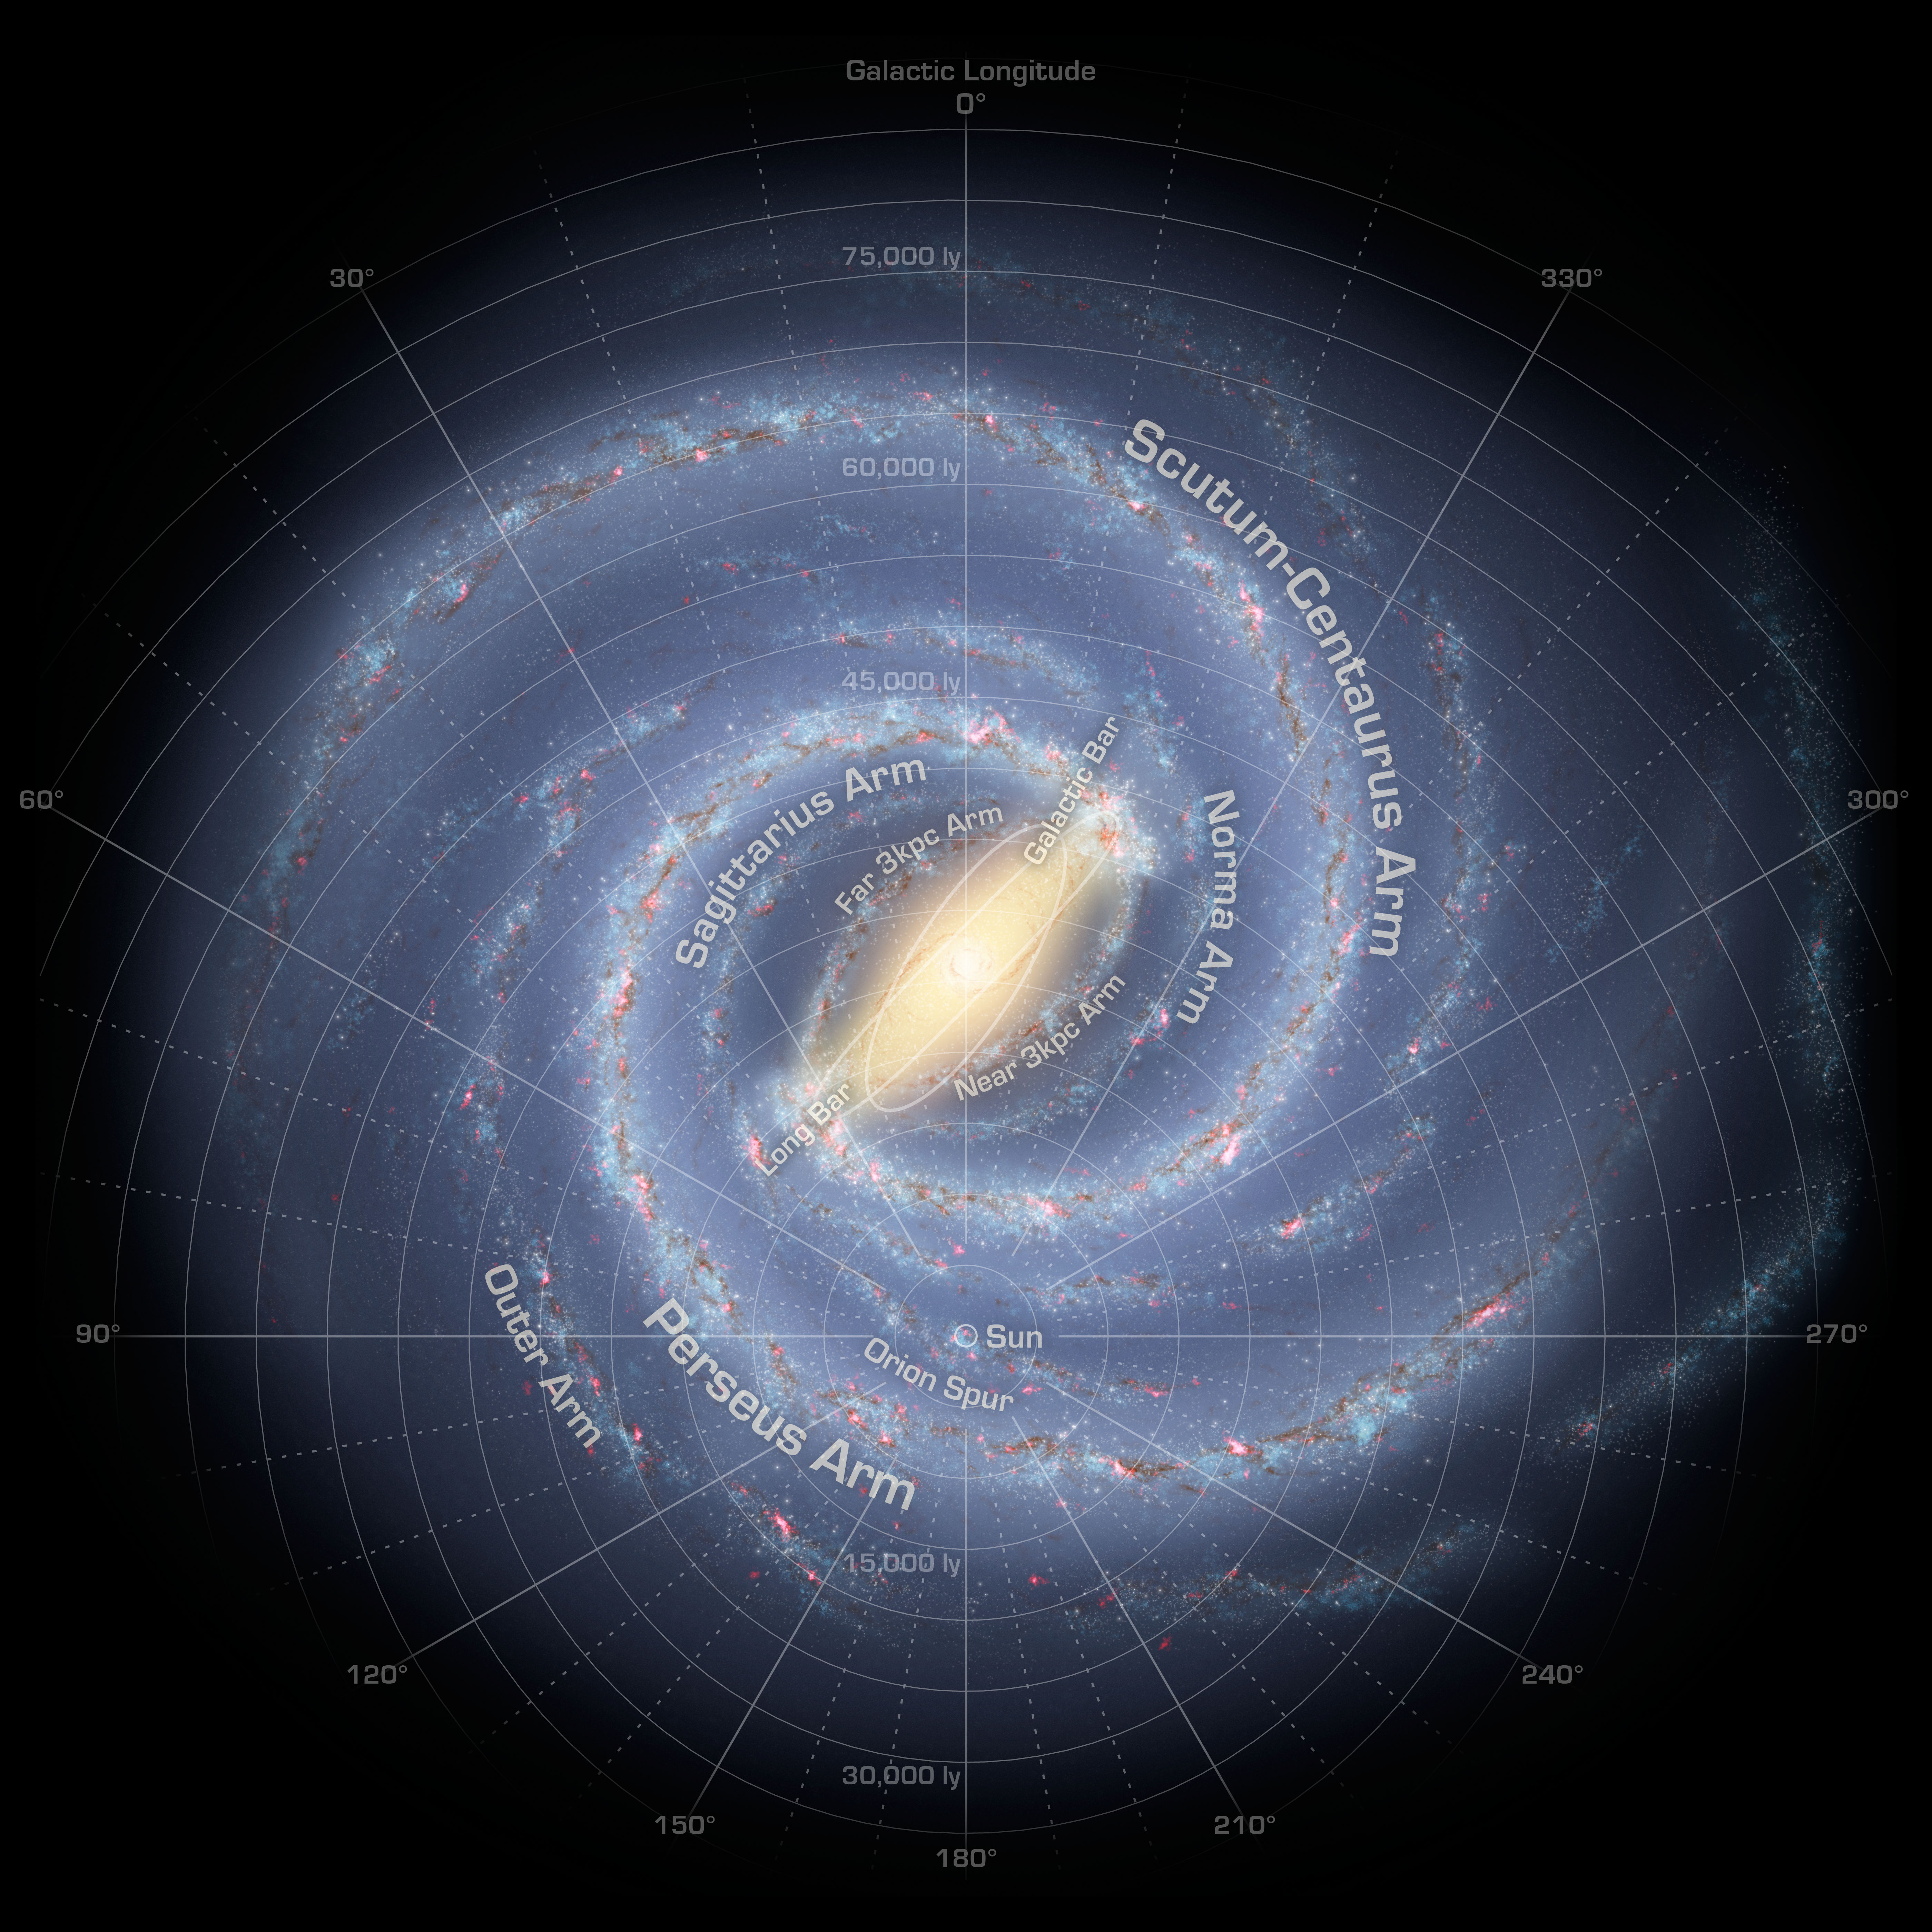

The Milky Way Galaxy (Annotated)

Like early explorers mapping the continents of our globe, astronomers are busy charting the spiral structure of our galaxy, the Milky Way. Using infrared images from NASA's Spitzer Space Telescope, scientists have discovered that the Milky Way's elegant spiral structure is dominated by just two arms wrapping off the ends of a central bar of stars. Previously, our galaxy was thought to possess four major arms.

This annotated artist's concept illustrates the new view of the Milky Way, along with other findings presented at the 212th American Astronomical Society meeting in St. Louis, Mo. The galaxy's two major arms (Scutum-Centaurus and Perseus) can be seen attached to the ends of a thick central bar, while the two now-demoted minor arms (Norma and Sagittarius) are less distinct and located between the major arms. The major arms consist of the highest densities of both young and old stars; the minor arms are primarily filled with gas and pockets of star-forming activity.

The artist's concept also includes a new spiral arm, called the "Far-3 kiloparsec arm," discovered via a radio-telescope survey of gas in the Milky Way. This arm is shorter than the two major arms and lies along the bar of the galaxy.

Our sun lies near a small, partial arm called the Orion Arm, or Orion Spur, located between the Sagittarius and Perseus arms.

Credit: NASA/JPL-Caltech/R. Hurt (SSC/Caltech)